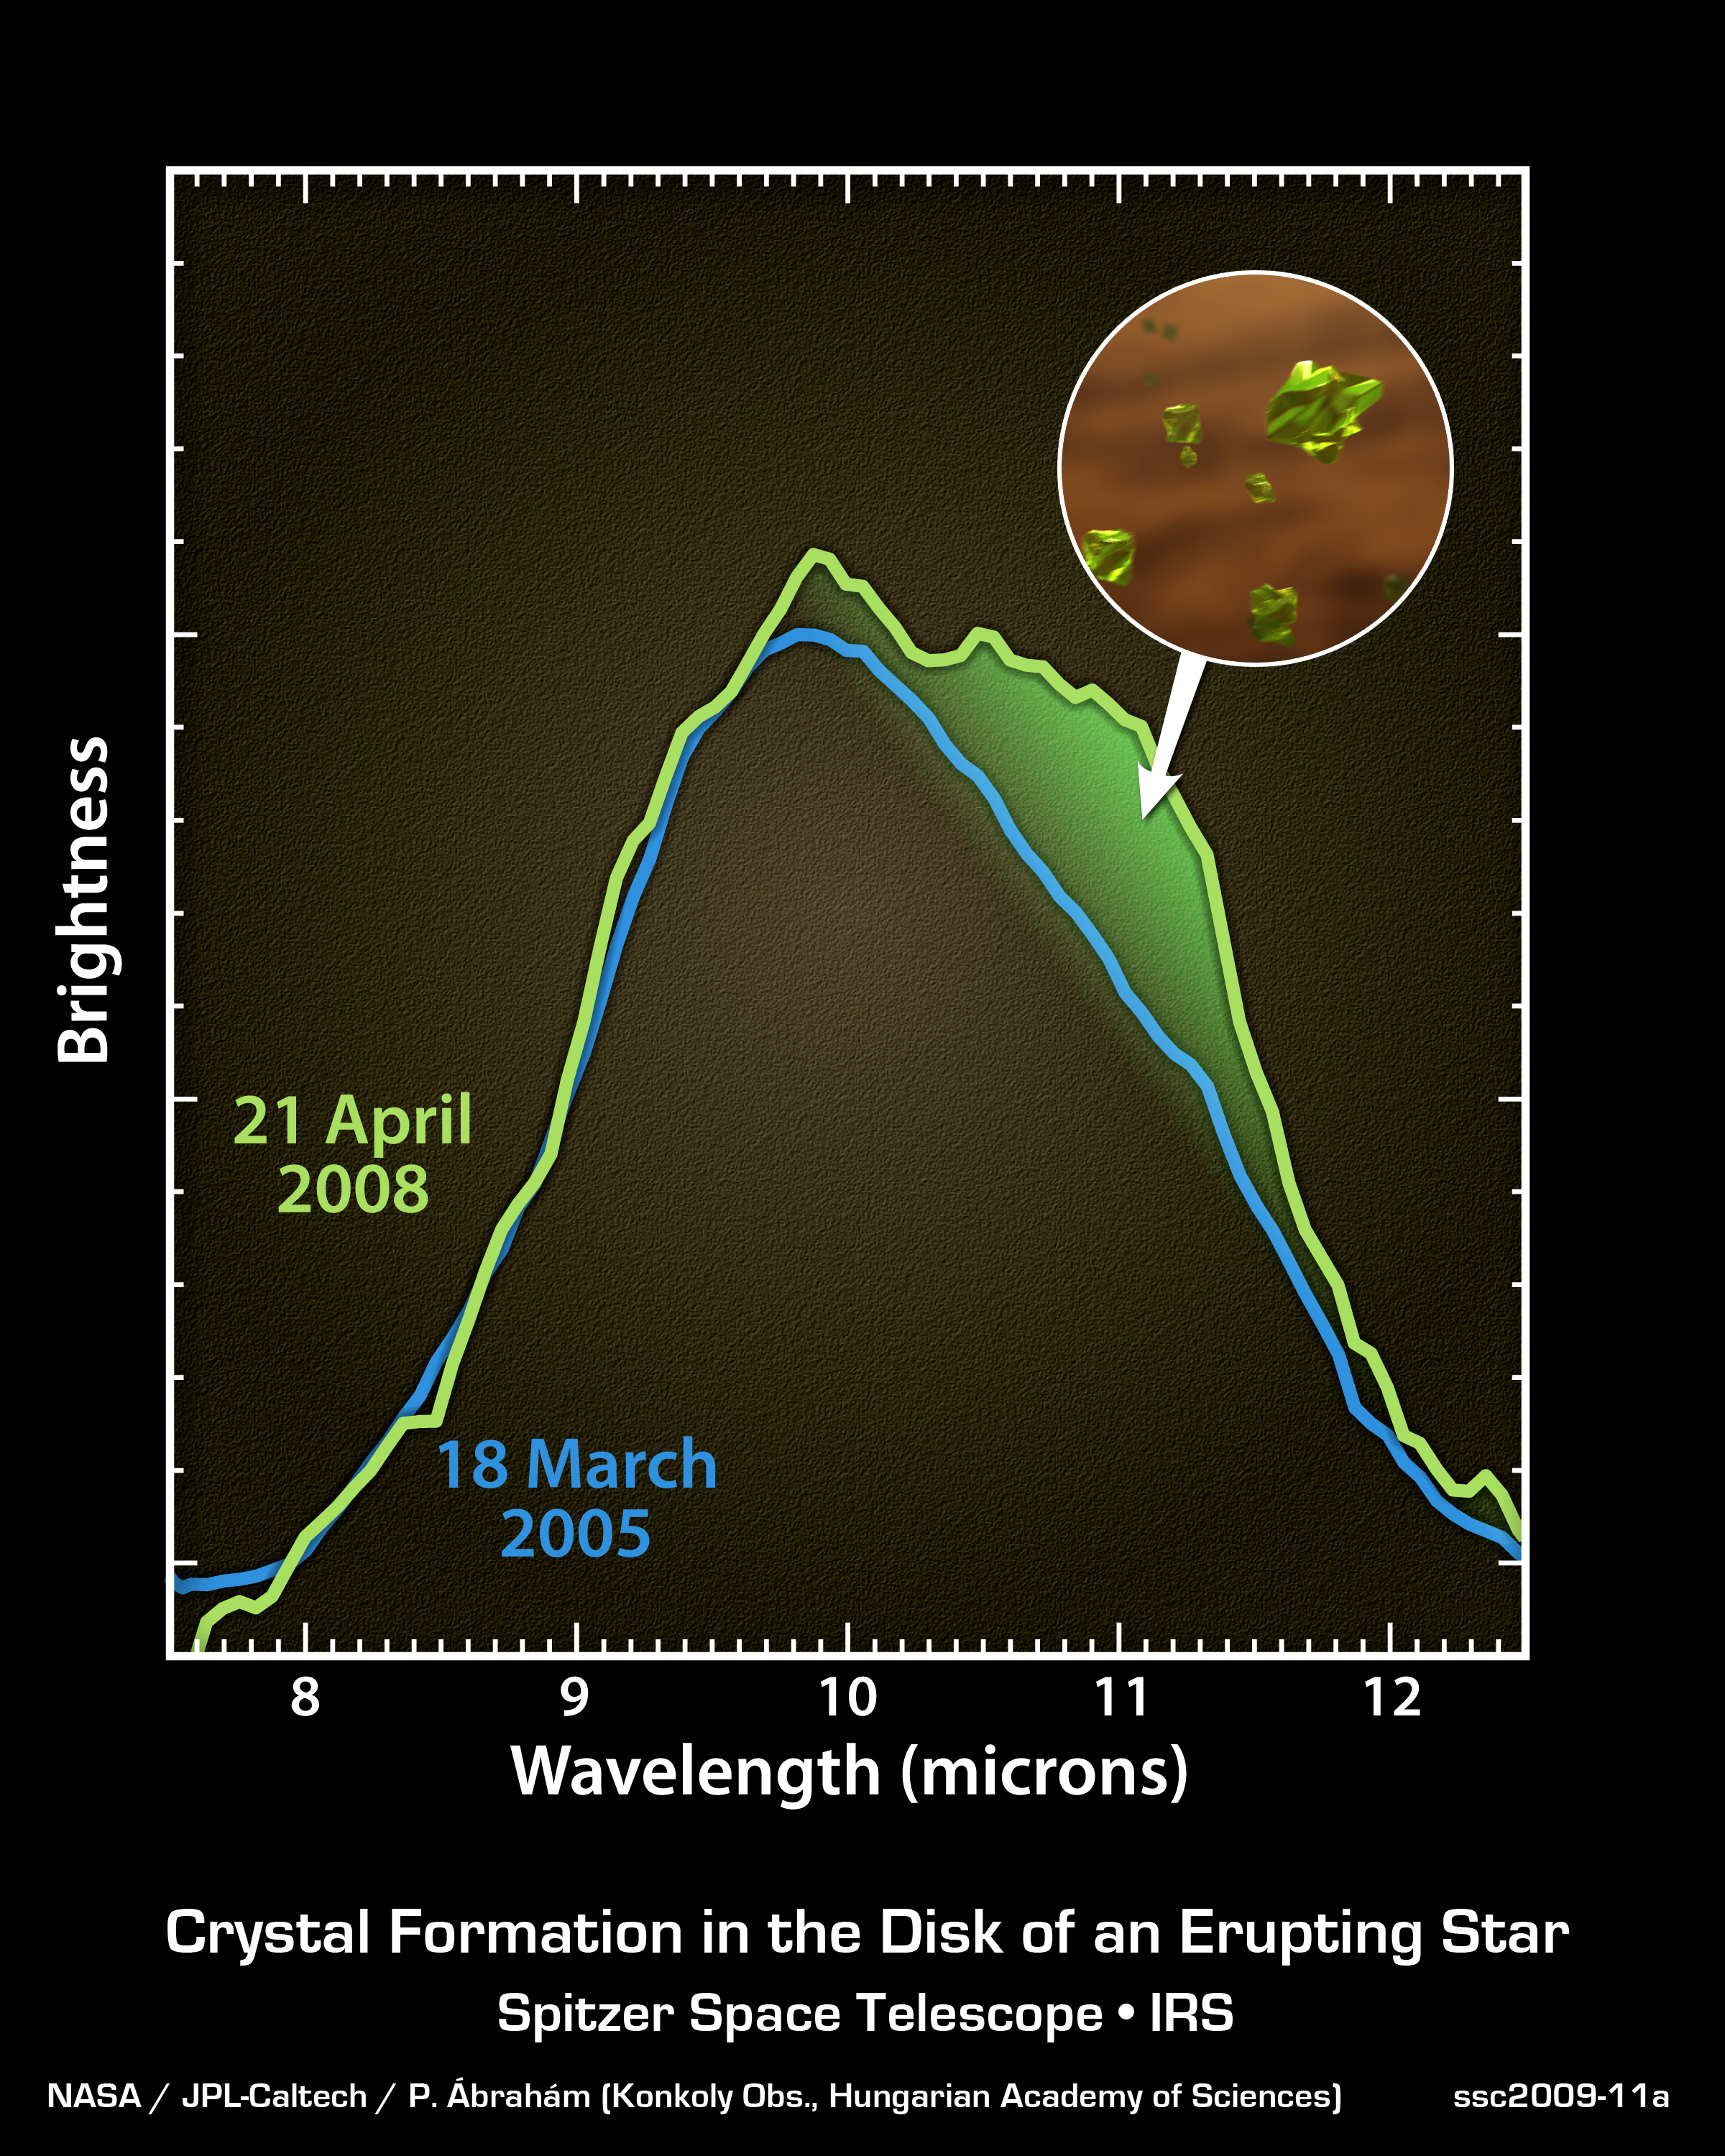

Seeing Crystals Form Around a Young Star

Astronomers have had a rare opportunity to witness the creation of silicate crystals around a young star, as seen in this data plot from NASA's Spitzer Space Telescope.

The two lines in this chart are from Spitzer's spectrograph, which collects light and sorts it according to color, or wavelength. They show the emission from dust grains in the protoplanetary disk surrounding a young star known as EX Lupi.

The blue line dates from an early observation made on 18 March, 2005. The hump is a characteristic spectral feature typical of dust particles found throughout interstellar space.

The green line is a later observation, made on 21 April, 2008, taken while the star was experiencing an outburst, or eruption. The green area under the curve highlights a new feature that matches the spectral signature of silicate crystals (pictured in the inset).

Astronomers believe these observations indicate that the crystals were newly-forged in the warm glow of the outburst. The star brightened and heated up as material fell onto its surface from its surrounding disk, a process by which young stars increase their mass.

When the surrounding disk warms from the star's outburst, the amorphous particles of silicate melt. As they cool off, they transform into forsterite, a type of silicate crystal often found in comets in our solar system.

The two observations have been matched in scaling to highlight the new forsterite feature, observed while the star was declining in brightness. At the time of the second observation, EX Lupi was still 30 times brighter in visible light than during its quiet periods.

Credit: NASA/JPL-Caltech/P. brahm (Konkoly Obs., Hungarian Academy of Sciences)